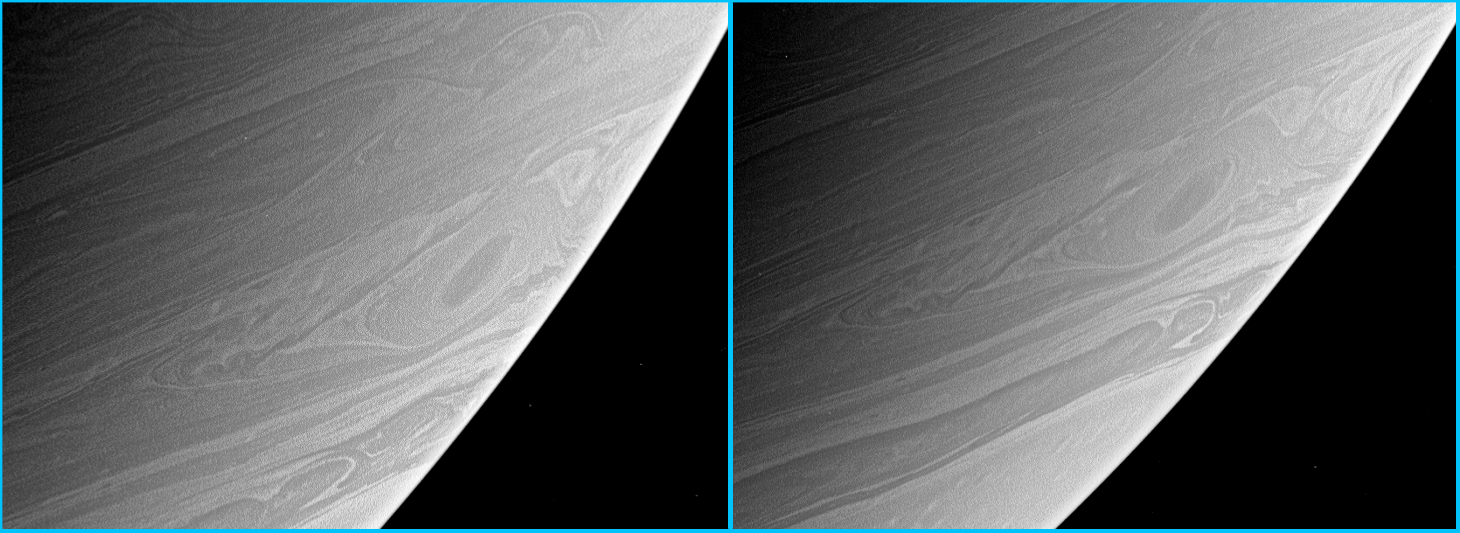

Round and Round They Go

This comparison view shows a common, large vortex on Saturn as it plows through the atmosphere. The right image was taken about two Saturn rotations — about 20 hours — after the left image.

Such storms can be quite long-lived on gas planets like Saturn, where there are no land masses to slow down storms and dissipate their energy.

Both images were taken with the Cassini spacecraft narrow-angle camera using a spectral filter sensitive to wavelengths of infrared light centered at 750 nanometers. The left image was taken on April 15, 2006, at a distance of approximately 3.9 million kilometers (2.4 million miles) from Saturn. The image scale is 23 kilometers (14 miles) per pixel. The right image was taken on April 16, 2006, at a distance of approximately 3.8 million kilometers (2.4 million miles) from Saturn. The image scale is 22 kilometers (14 miles) per pixel.

The Cassini-Huygens mission is a cooperative project of NASA, the European Space Agency and the Italian Space Agency. The Jet Propulsion Laboratory, a division of the California Institute of Technology in Pasadena, manages the mission for NASA’s Science Mission Directorate, Washington, D.C. The Cassini orbiter and its two onboard cameras were designed, developed and assembled at JPL. The imaging operations center is based at the Space Science Institute in Boulder, Colo.

Credit: NASA/JPL/Space Science Institute